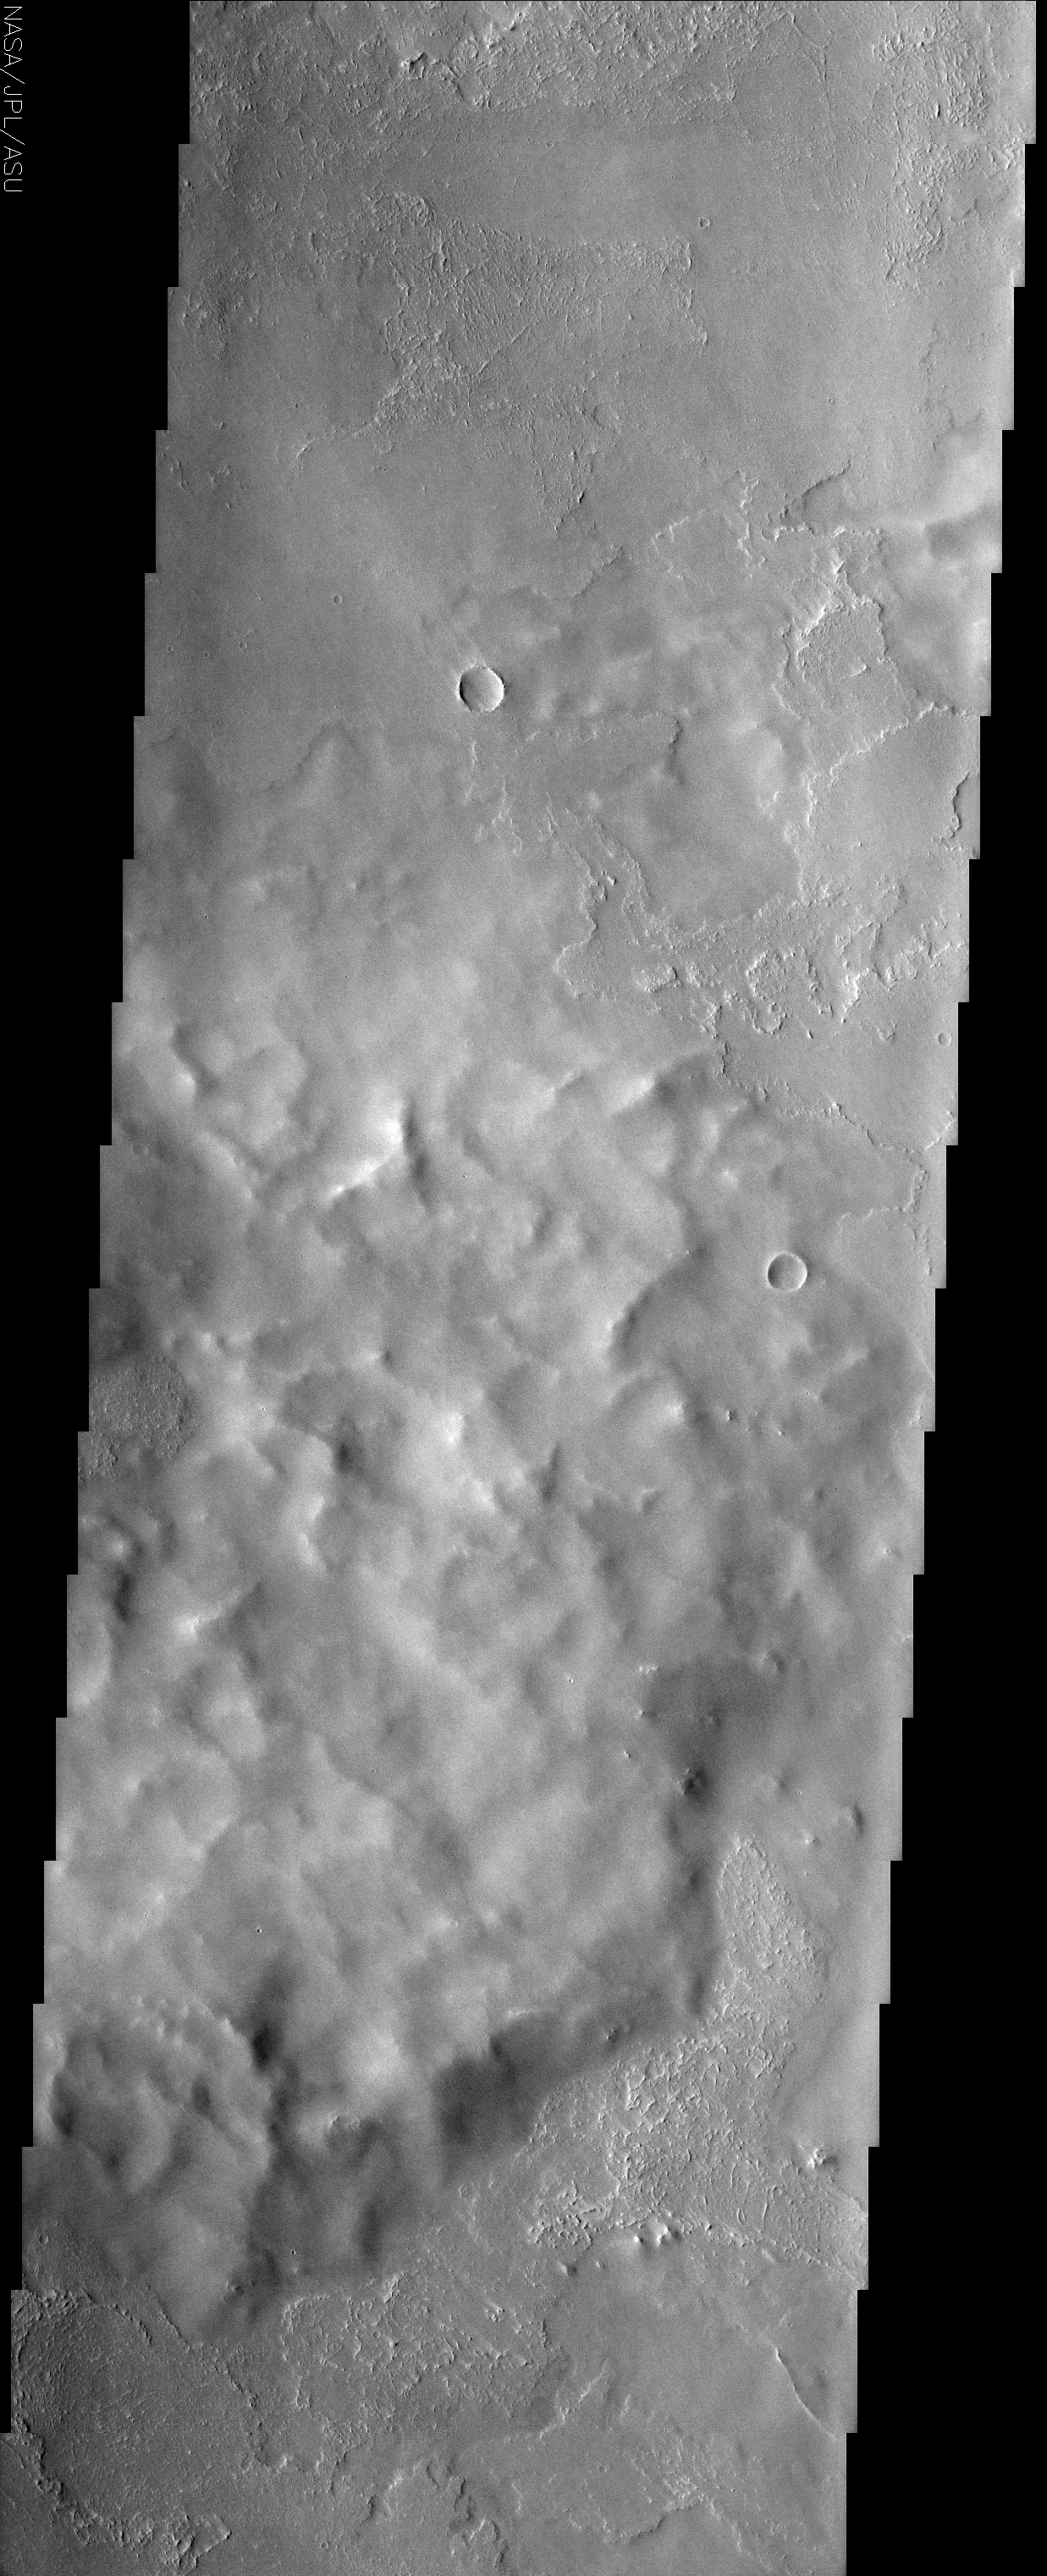

Poynting Crater Ejecta

(Released 30 July 2002)
Located roughly equidistant between two massive volcanoes, the approximately 60 km Poynting Crater and its ejecta have experienced an onslaught of volcanic activity. Pavonis Mons to the south and Ascraeus Mons to the north are two of the biggest volcanoes on Mars. They have supplied copious amounts of lava and presumably, ash and tephra to the region. This THEMIS image captures evidence for these volcanic materials. The rugged mound of material that dominates the center of the image likely is ejecta from Poynting Crater just 40 km to the west (see MOLA context image). The textural features of this mound are surprisingly muted, giving the appearance that the image is out of focus or has atmospheric obscuration. But the surrounding terrain shows clear textural details and the mound itself displays tiny craters and protruding peaks that demonstrate the true clarity of the image. One conclusion is that the ejecta mound is covered by a mantle of material that could be related to its proximity to the big volcanoes. The tephra and ash deposits produced by these volcanoes could easily accumulate to a thickness that would bury any textural details that originally existed on the ejecta mound. In contrast, the lava flows that lap up to the base of the mound show clear textural details, indicating that they came after the eruptive activity that mantled the ejecta mound. Given the fact that any ejecta material is preserved at all suggests that the impact that produced Poynting Crater postdated the major construction phase of the volcanoes.

Credit: NASA/JPL/Arizona State University